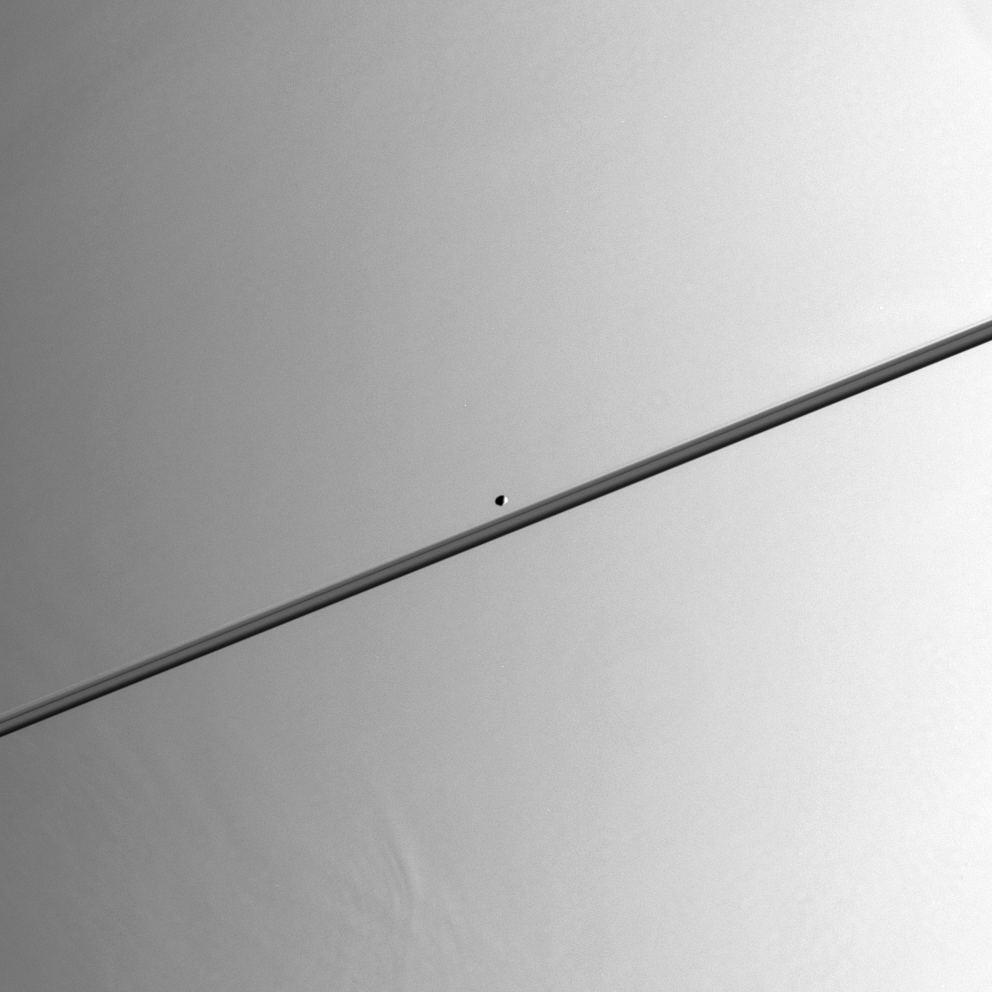

Pandora Glides Along

While close to Saturn in its orbit, Cassini stared directly at the planet to find Saturn’s moon Pandora in the field of view. The F ring shepherd moon is gliding towards the right in this scene. The F ring is thinly visible just above the main rings. Pandora is 84 kilometers (52 miles) across.

Near the lower left, some variation in the height of Saturn’s cloud tops can be detected. This effect is often visible near the terminator (the day and night boundary), where the Sun is at a very low angle above Saturn’s horizon.

The image was taken in visible light with the Cassini spacecraft narrow-angle camera on July 16, 2005, at a distance of approximately 1.3 million kilometers (800,000 miles) from Saturn. The image scale is about 8 kilometers (5 miles) per pixel on Saturn and about 6 kilometers (4 miles) per pixel on Pandora.

The Cassini-Huygens mission is a cooperative project of NASA, the European Space Agency and the Italian Space Agency. The Jet Propulsion Laboratory, a division of the California Institute of Technology in Pasadena, manages the mission for NASA’s Science Mission Directorate, Washington, D.C. The Cassini orbiter and its two onboard cameras were designed, developed and assembled at JPL. The imaging team is based at the Space Science Institute, Boulder, Colo.

Credit: NASA/JPL/Space Science Institute